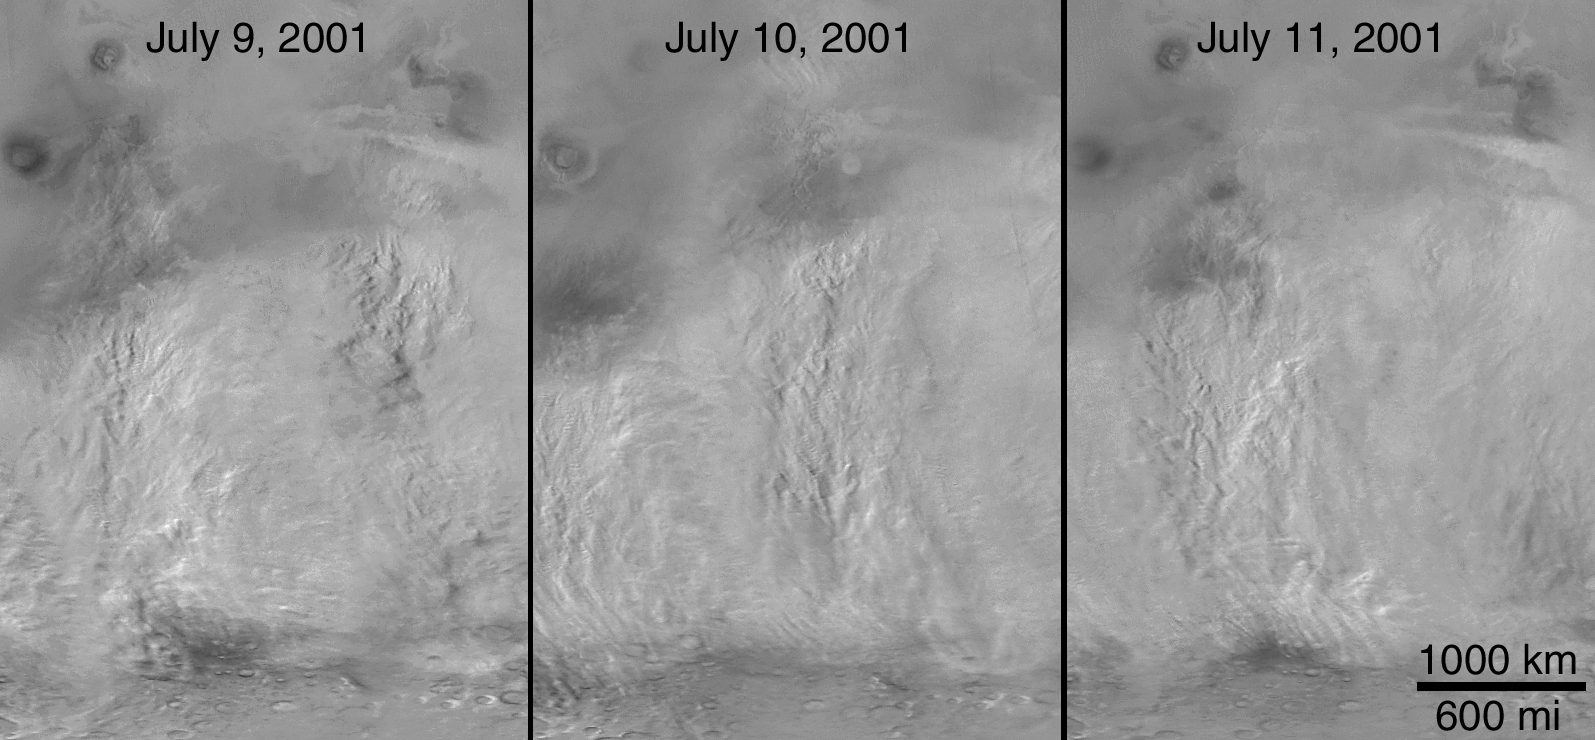

The 2001 Great Dust Storms – Daedalia/Claritas/Syria Dust Plumes

Although dust storms occur year-round on Mars, they often occur in greater numbers during certain seasons. In particular, it has long been known from Earth-based telescopic observations that the largest, global dust events (those that enshroud the entire planet) occur during the southern spring and summer. As the Mars Global Surveyor (MGS) mission began to monitor this period for the second time, particular attention was paid to local and regional dust storms in anticipation of capturing–for the first time–high spatial-and time-resolution observations of the start of a “global” storm.

Throughout the month of June 2001, the MGS Mars Orbiter Camera (MOC) routinely accumulated low resolution (7.5 km/pixel) global maps of Marson an orbit-by-orbit basis. A moderately large number of local dust storms were noted, especially along the retreating margin of the seasonal south polar CO2 frost cap and around the large and deep Hellas impact basin that dominates the southern, eastern highlands. On June 21, an otherwise undistinguished small dust storm surged into the basin from the southwest. When viewed 24 hours later, the storm had circulated clockwise about 1/3 of the circumference of Hellas, indicating relatively high winds. For the next three days, this storm brewed north of Hellas and east towards Hesperia, but didn’t cross the equator (see PIA03170). Then, sometime between 2 PM local Mars time on June 25 and 2 PM local Mars time on June 26, the storm exploded north across the equator, and in less than 24 hours thereafter, dust was being raised from separate locations in Arabia, Nilosyrtis, and Hesperia, thousands of kilometers away from Hellas. This was the start of the long-anticipated global dust event.

Over the following week, dust injected high into the stratosphere during the initial Hellas and Hesperia storms drifted eastward, carried by the prevailing south circumpolar jet stream. Beneath this “veil” of dust, an intense wind front moved across Mars, setting up conditions for many other local and regional dust storms. By July 4, a large regional storm was raging between Daedalia Planitia south of the Tharsis volcanoes and Syria Planum (just south of Labyrinthus Noctis, see PIA03171). Another storm was raising plumes of dust in north central Noachis/southwestern Meridiani. Plumes were rising in Hesperia but not Hellas.

Throughout July and August, MOC observations revealed a general pattern of regional storm centers beneath an ever-spreading veil of stratospheric dust. The Daedalia/Claritas/Syria storm created dust plumes on over 90 consecutive days .

Previous views and perceptions of global dust events had noted regional brightenings within the overall pall of what was called a “global duststorm.” From our new observations, we know that at least this global dust “storm” was really a set of storms, somehow triggered to occur at the same time. We also know that dust was not raised from everywhere on the surface during this global event, but rather from discrete, long-lived centers of activity. We saw, for the first time, rapid, cross-equatorial flow of dust-raising winds.

Malin Space Science Systems and the California Institute of Technology built the MOC using spare hardware from the Mars Observer mission. MSSS operates the camera from its facilities in San Diego, CA. The Jet Propulsion Laboratory’s Mars Surveyor Operations Project operates the Mars Global Surveyor spacecraft with its industrial partner, Lockheed Martin Astronautics, from facilities in Pasadena, CA and Denver, CO.

Credit: NASA/JPL/MSSS